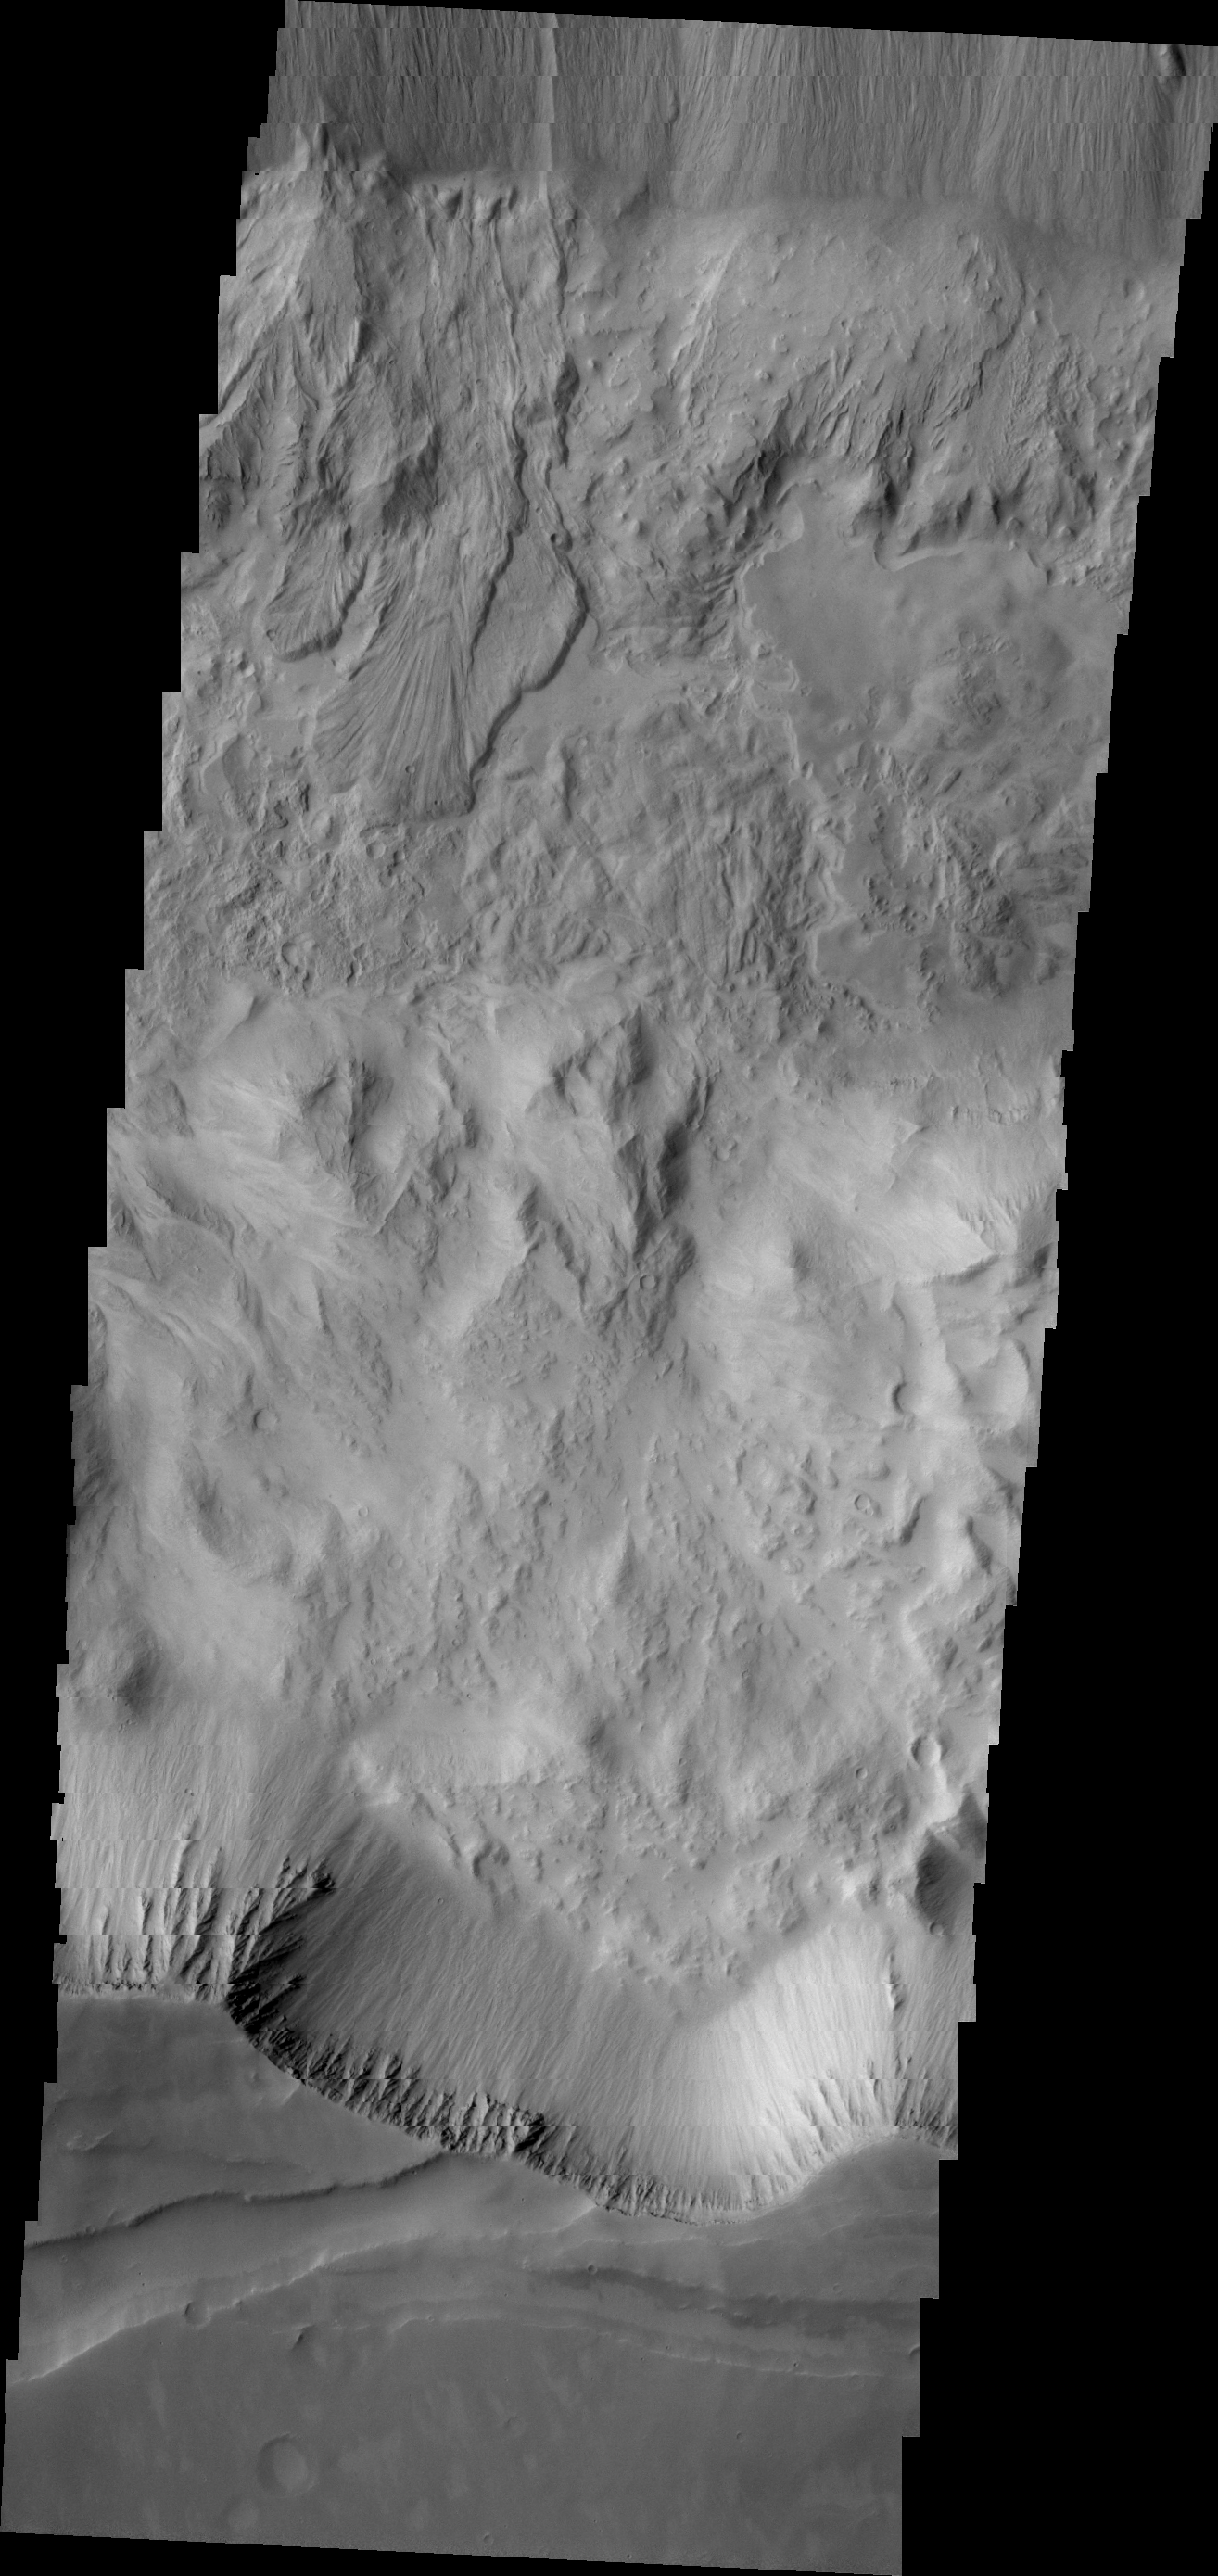

Tithonium Chasma

Two landslide deposits are visible in this image of Tithonium Chasma.

Image information: VIS instrument. Latitude -4.7N, Longitude 274.5E. 18 meter/pixel resolution.

Please see the THEMIS Data Citation Note for details on crediting THEMIS images.

Note: this THEMIS visual image has not been radiometrically nor geometrically calibrated for this preliminary release. An empirical correction has been performed to remove instrumental effects. A linear shift has been applied in the cross-track and down-track direction to approximate spacecraft and planetary motion. Fully calibrated and geometrically projected images will be released through the Planetary Data System in accordance with Project policies at a later time.

NASA’s Jet Propulsion Laboratory manages the 2001 Mars Odyssey mission for NASA’s Office of Space Science, Washington, D.C. The Thermal Emission Imaging System (THEMIS) was developed by Arizona State University, Tempe, in collaboration with Raytheon Santa Barbara Remote Sensing. The THEMIS investigation is led by Dr. Philip Christensen at Arizona State University. Lockheed Martin Astronautics, Denver, is the prime contractor for the Odyssey project, and developed and built the orbiter. Mission operations are conducted jointly from Lockheed Martin and from JPL, a division of the California Institute of Technology in Pasadena.

Credit: NASA/JPL/ASU